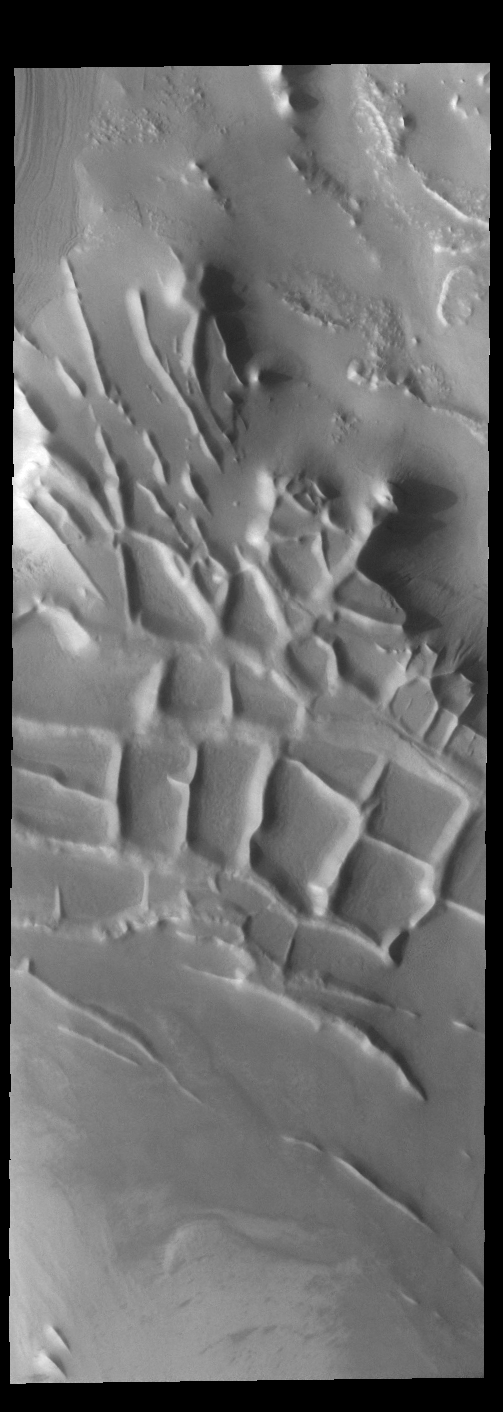

Angustus Labyrinthus – Inca City

Angustus Labyrinthus is a unique region near the south polar cap. The squares formed by intersecting ridges earned the feature the informal name of the Inca City when it was discovered in Mariner 9 images in 1972. The linear ridges are believed to have formed by volcanic and tectonic forces, where magma filled fractures in the subsurface and then erosion revealed the magmatic material.

Credit: NASA/JPL-Caltech/ASU